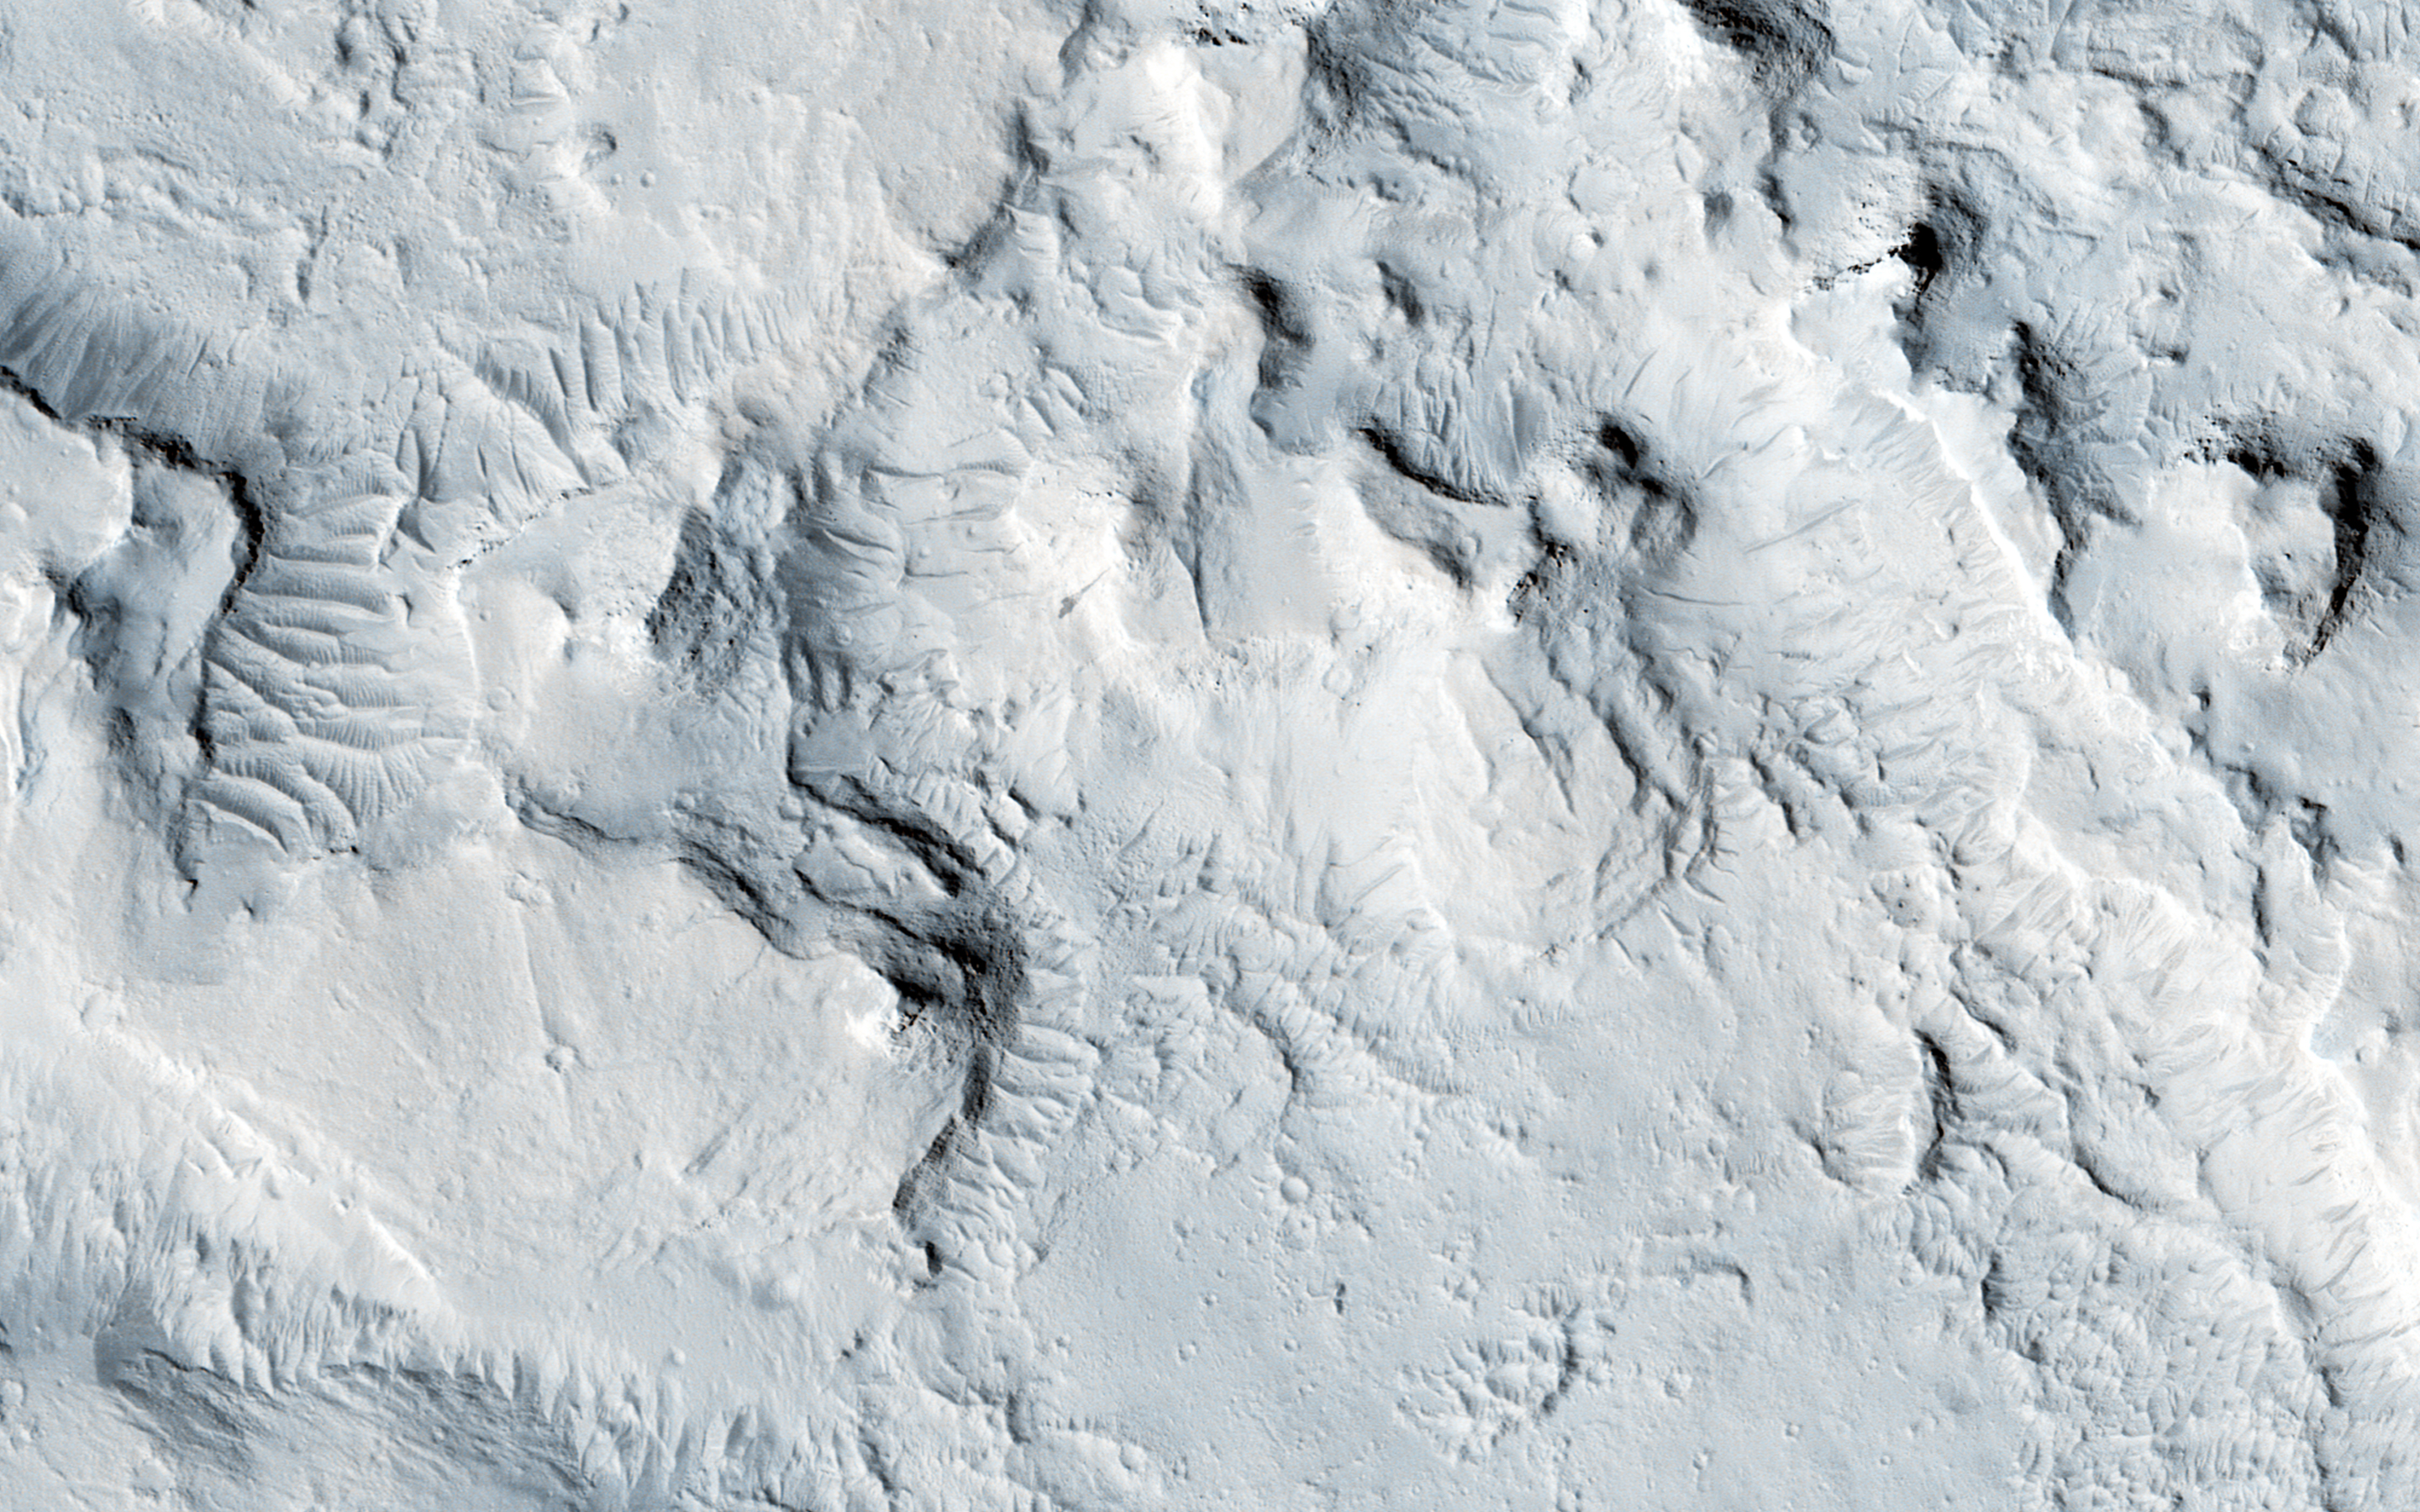

Gigas Sulci

A sulcus (or sulci, plural) is defined as “subparallel furrows and ridges.” This is a purely descriptive term for landforms that could have a variety of origins.

At this location is appears to be a graben (which is a fault-bounded valley) on a large scale, and locally (such as in this image) became a vent region for lava flows.

The University of Arizona, Tucson, operates HiRISE, which was built by Ball Aerospace & Technologies Corp., Boulder, Colorado. NASA’s Jet Propulsion Laboratory, a division of the California Institute of Technology in Pasadena, manages the Mars Reconnaissance Orbiter Project and Mars Science Laboratory Project for NASA’s Science Mission Directorate, Washington.

Credit: NASA/JPL-Caltech/Univ. of Arizona